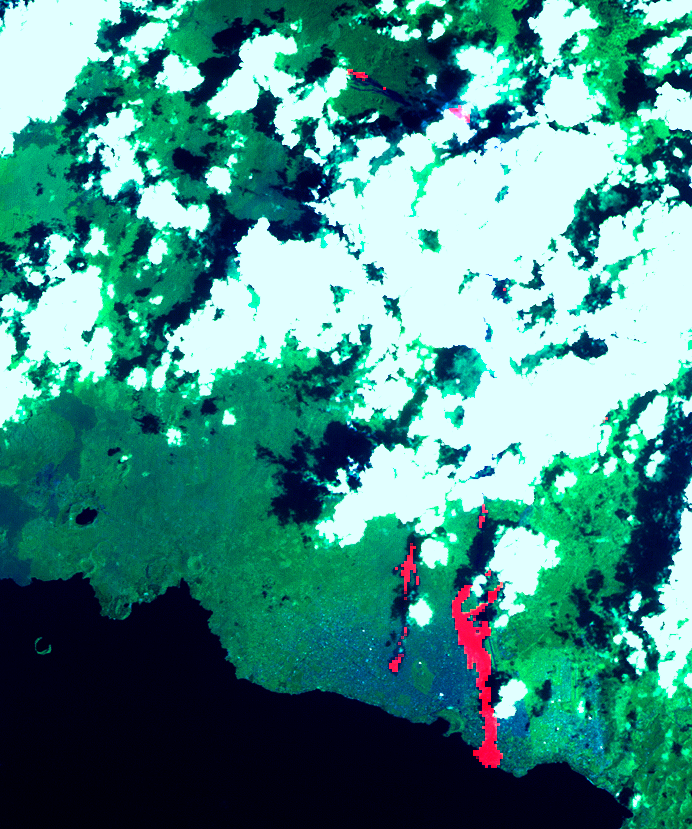

Nyiragonga Volcano

This image of the Nyiragonga volcano eruption in the Congo was acquired on January 28, 2002 by the Advanced Spaceborne Thermal Emission and Reflection Radiometer (ASTER) on NASA’s Terra satellite. With its 14spectral bands from the visible to the thermal infrared wavelength region, and its high spatial resolution of 15 to 90 meters about 50 to 300 feet ), ASTER will image Earth for the next 6 years to map and monitor the changing surface of our planet.

Image: A river of molten rock poured from the Nyiragongo volcano in the Congo on January 18, 2002, a day after it erupted, killing dozens, swallowing buildings and forcing hundreds of thousands to flee the town of Goma. The flow continued into Lake Kivu. The lave flows are depicted in red on the image indicating they are still hot. Two of them flowed south form the volcano’s summit and went through the town of Goma. Another flow can be seen at the top of the image, flowing towards the northwest. One of Africa’s most notable volcanoes, Nyiragongo contained an active lava lake in its deep summit crater that drained catastrophically through its outer flanks in 1977. Extremely fluid, fast-moving lava flows draining from the summit lava lake in 1977 killed 50 to 100 people, and several villages were destroyed. The image covers an area of 21 x 24 km and combines a thermal band in red, and two infrared bands in green and blue.

Advanced Spaceborne Thermal Emission and Reflection Radiometer (ASTER) is one of five Earth-observing instruments launched December 18, 1999, on NASA’s Terra satellite. The instrument was built by Japan’s Ministry of International Trade and Industry. A joint U.S./Japan science team is responsible for validation and calibration of the instrument and the data products. Dr. Anne Kahle at NASA’s Jet Propulsion Laboratory, Pasadena, California, is the U.S. Science team leader; Moshe Pniel of JPL is the project manager. ASTER is the only high resolution imaging sensor on Terra. The primary goal of the ASTER mission is to obtain high-resolution image data in 14 channels over the entire land surface, as well as black and white stereo images. With revisit time of between 4 and 16 days, ASTER will provide the capability for repeat coverage of changing areas on Earth’s surface.

The broad spectral coverage and high spectral resolution of ASTER will provide scientists in numerous disciplines with critical information for surface mapping, and monitoring dynamic conditions and temporal change. Example applications are: monitoring glacial advances and retreats; monitoring potentially active volcanoes; identifying crop stress; determining cloud morphology and physical properties; wetlands evaluation; thermal pollution monitoring; coral reef degradation; surface temperature mapping of soils and geology; and measuring surface heat balance.

Credit: NASA/GSFC/METI/ERSDAC/JAROS, and U.S./Japan ASTER Science Team